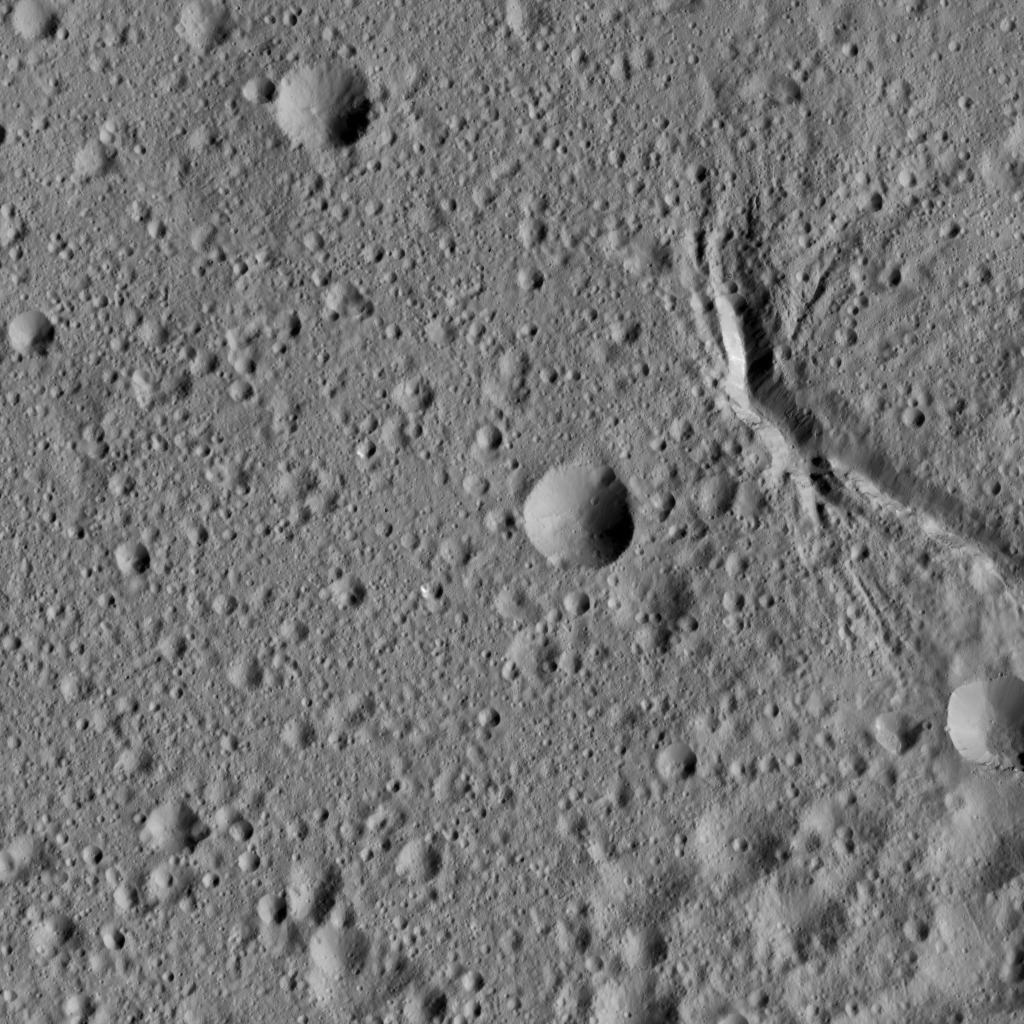

Dawn LAMO Image 95

This picture shows a network of canyon-like features near the center of Ezinu Crater on Ceres. Ezinu measures about 72 miles (116 kilometers) in diameter and was named for the Sumerian goddess of grain. Ezinu can be seen from higher altitudes at PIA20190 and at PIA19610.

NASA’s Dawn spacecraft took this image on April 17, 2016, from its low-altitude mapping orbit, at a distance of about 240 miles (385 kilometers) above the surface. The image resolution is 120 feet (35 meters) per pixel.

Dawn’s mission is managed by JPL for NASA’s Science Mission Directorate in Washington. Dawn is a project of the directorate’s Discovery Program, managed by NASA’s Marshall Space Flight Center in Huntsville, Alabama. UCLA is responsible for overall Dawn mission science. Orbital ATK, Inc., in Dulles, Virginia, designed and built the spacecraft. The German Aerospace Center, the Max Planck Institute for Solar System Research, the Italian Space Agency and the Italian National Astrophysical Institute are international partners on the mission team.

Credit: NASA/JPL-Caltech/UCLA/MPS/DLR/IDA